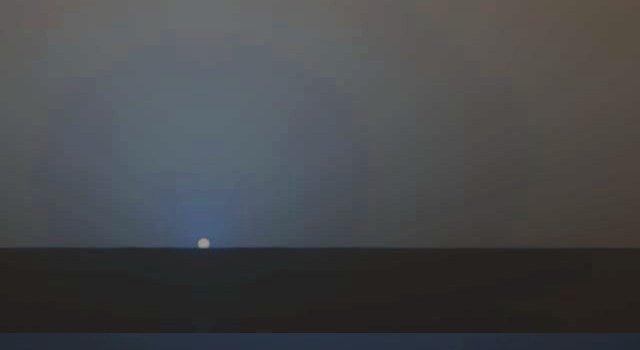

Sunset Watched by Opportunity, November 2010

The sun descends to the Martian horizon and sets in this 30-second movie simulation using images from the panoramic camera (Pancam) on NASA’s Mars Exploration Rover Opportunity. The movie includes images that have been calibrated and enhanced, plus simulated frames used to smooth the action.

The rover team uses the Pancam to view sunsets a few times a year, when rover power is adequate, as a way to monitor distribution and variability of dust in the lower atmosphere.

This movie builds on 17 individual photos of the sky around the sun taken through the Pancam’s 440 nanometer-wavelength (blue), and 864 nanometer-wavelength (near infrared) filters, every 7.5 seconds during about 17 minutes of sunset on Opportunity’s 2411th Martian day, or sol (Nov. 5, 2010). The sun’s glare saturated parts of those images and so the moviemakers removed the glare and inserted a non-saturated image of the sun from the previous day’s imaging using Pancam’s special solar filter. They then supplemented this non-glare snapshot with interpolated frames to simulate the smoother motion of the setting sun.

The end result simulates watching the sun set on Mars using a good pair of dark sunglasses, with the whole event sped up to about 35 times the actual speed.

Credit: NASA/JPL-Caltech/Cornell/Texas A&M